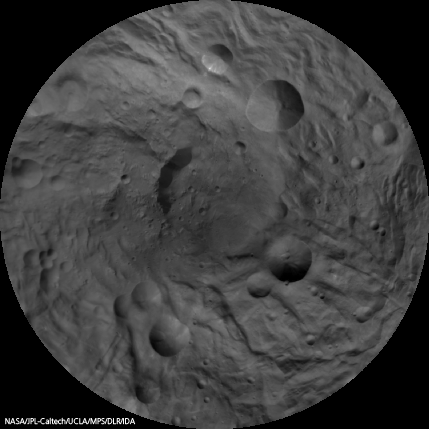

Map of Vesta’s South Pole

Gridded Version

This image mosaic of Vesta’s south pole is generated from dozens of individual images obtained by the framing camera aboard NASA’s Dawn spacecraft. The images have been recorded from an altitude of about 1,700 miles (2,700 kilometers).

The image map is centered on the asteroid’s south pole, which is surrounded by several large impact craters with diameters of about 10 to 30 miles (20 to 50 kilometers). The mosaic is displayed in what cartographers call a stereographic projection. Image resolution is 750 meters per pixel.

The Dawn mission to Vesta and Ceres is managed by NASA’s Jet Propulsion Laboratory, a division of the California Institute of Technology in Pasadena, for NASA’s Science Mission Directorate, Washington. UCLA is responsible for overall Dawn mission science. The Dawn framing cameras were developed and built under the leadership of the Max Planck Institute for Solar System Research, Katlenburg-Lindau, Germany, with significant contributions by DLR German Aerospace Center, Institute of Planetary Research, Berlin, and in coordination with the Institute of Computer and Communication Network Engineering, Braunschweig. The Framing Camera project is funded by the Max Planck Society, DLR, and NASA/JPL.

Credit: NASA/JPL-Caltech/UCLA/MPS/DLR/IDA